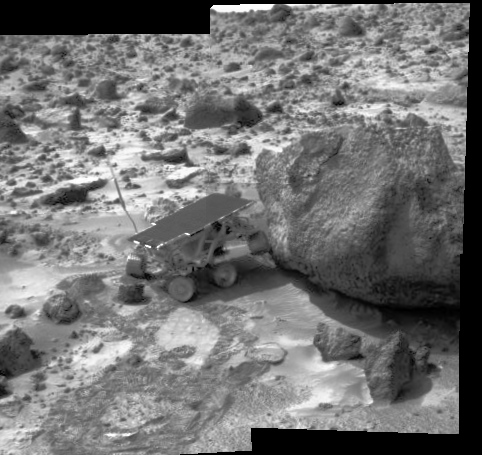

Sojourner Does a Wheelie on “Yogi”

Sojourner has made contact with the rock “Yogi” in this image, taken with the Imager for Mars Pathfinder (IMP) at 8:45 p.m. PDT on Sol 6. The rover’s left rear wheel has driven up onto the Yogi’s surface in an attempt to get as close as possible to the rock’s surface. Sojourner will later use its Alpha Proton X-Ray Spectrometer (APXS) instrument to conduct a study of Yogi’s chemical composition.

Mars Pathfinder is the second in NASA’s Discovery program of low-cost spacecraft with highly focused science goals. The Jet Propulsion Laboratory, Pasadena, CA, developed and manages the Mars Pathfinder mission for NASA’s Office of Space Science, Washington, D.C. JPL is an operating division of the California Institute of Technology (Caltech). The Imager for Mars Pathfinder (IMP) was developed by the University of Arizona Lunar and Planetary Laboratory under contract to JPL. Peter Smith is the Principal Investigator.

Photojournal note: Sojourner spent 83 days of a planned seven-day mission exploring the Martian terrain, acquiring images, and taking chemical, atmospheric and other measurements. The final data transmission received from Pathfinder was at 10:23 UTC on September 27, 1997. Although mission managers tried to restore full communications during the following five months, the successful mission was terminated on March 10, 1998.

Credit: NASA/JPL